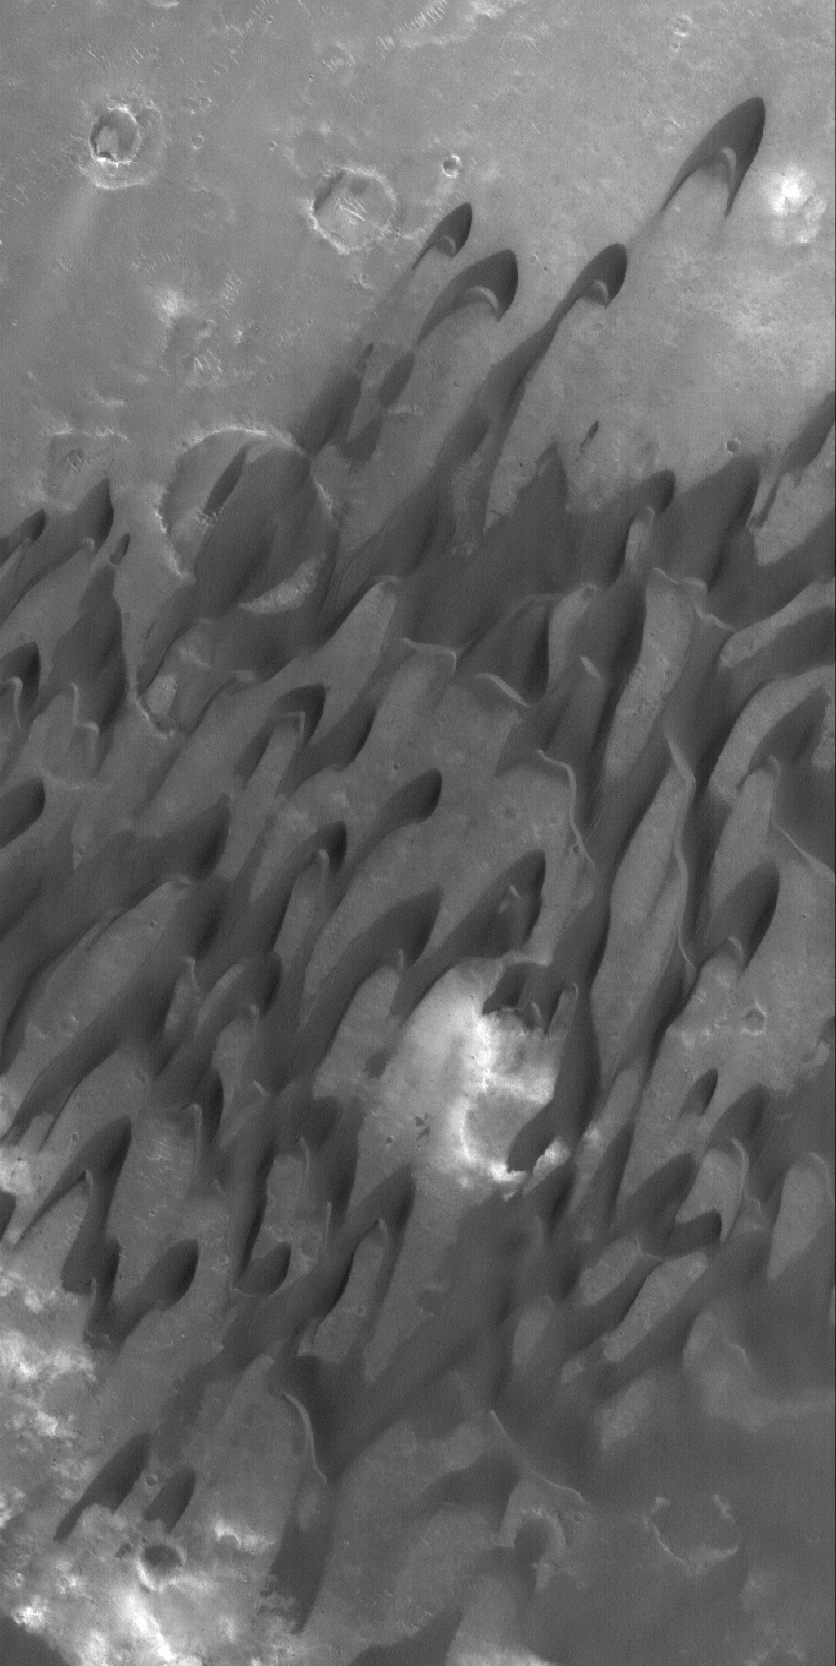

Herschel’s Dunes

10 November 2005
This Mars Global Surveyor (MGS) Mars Orbiter Camera (MOC) image shows dark, windblown sand dunes in Herschel Crater. The winds responsible for these dunes came from the northeast (upper right).

Location near: 15.6°S, 228.6°W
Image width: width: ~3 km (~1.9 mi)
Illumination from: lower left
Season: Southern Spring

Credit: NASA/JPL/Malin Space Science Systems